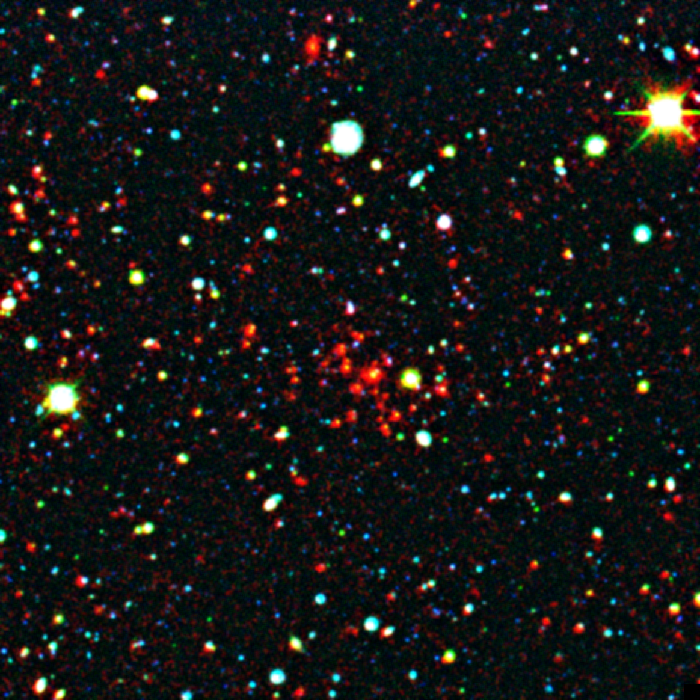

Distant Galaxy Cluster

This distant galaxy cluster was discovered using data from the space-based Spitzer Space Telescope and the ground-based Mayall 4-meter telescope at Kitt Peak National Observatory in Tucson, Ariz. The cluster appears as a concentration of red dots near the center of the image. This image reveals the galaxies as they were over 8 billion years ago, since that's how long their light took to reach Earth and Spitzer's infrared eyes.

The picture is a composite, combining ground-based optical images captured by the Mosaic-I camera on the Mayall 4-meter telescope at Kitt Peak, with infrared pictures taken by Spitzer's infrared array camera. Blue and green represent visible light at wavelengths of 0.4 microns and 0.8 microns, respectively, while red indicates infrared light at 4.5 microns.

Kitt Peak National Observatory is part of the National Optical Astronomy Observatory in Tuscon, Ariz.

Credit: NASA/JPL-Caltech/M. Brodwin (JPL)